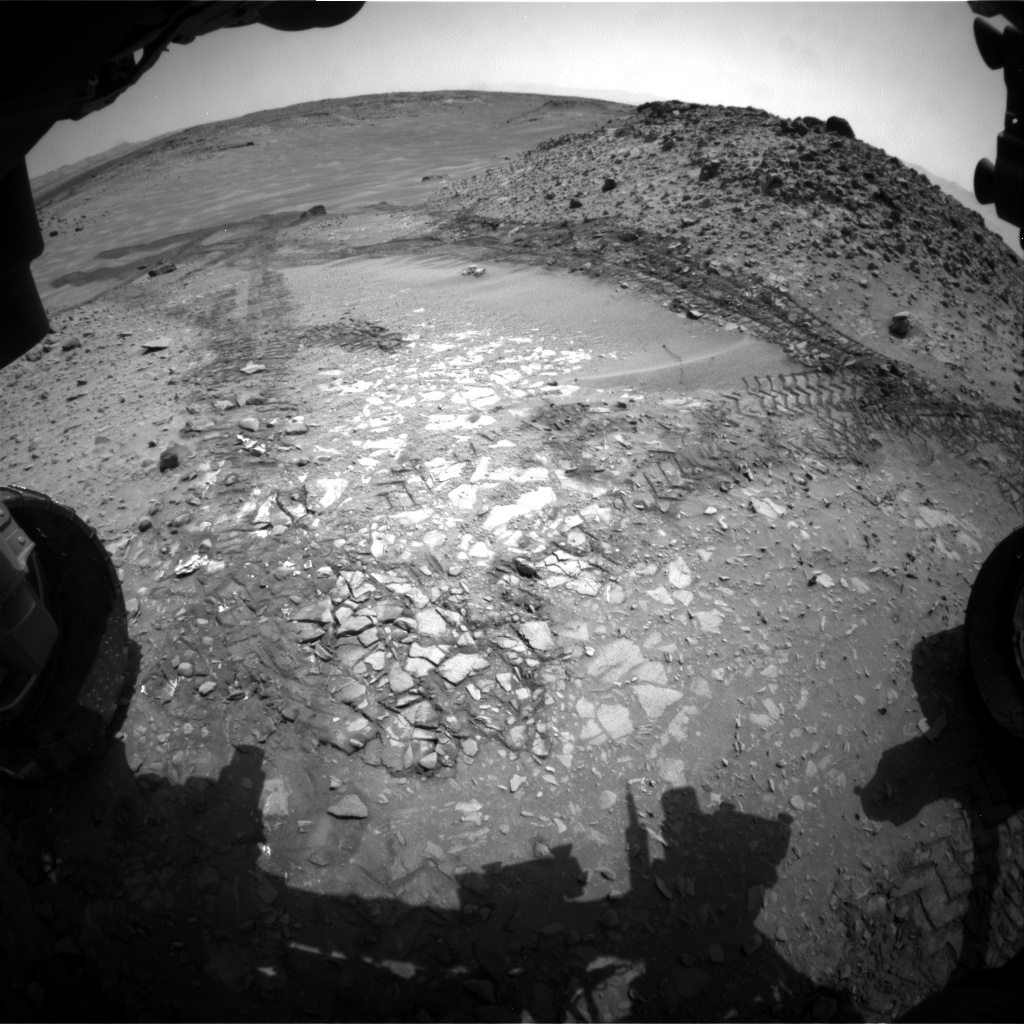

View Down ‘Hidden Valley’ Ramp at ‘Bonanza King’ on Mars

The pale rocks in the foreground of this fisheye image from NASA’s Curiosity Mars rover include the “Bonanza King” target under consideration to become the fourth rock drilled by the Mars Science Laboratory mission. No previous mission has collected sample material from the interior of rocks on Mars. Curiosity delivers the drilled rock powder into analytical laboratory instruments inside the rover.

Curiosity’s front Hazard Avoidance Camera (Hazcam), which has a very wide-angle lens, recorded this view on Aug. 14, 2014, during the 709th Martian day, or sol, of the rover’s work on Mars. The view faces southward, looking down a ramp at the northeastern end of sandy-floored “Hidden Valley.” Wheel tracks show where Curiosity drove into the valley, and back out again, earlier in August 2014. The largest of the individual flat rocks in the foreground are a few inches (several centimeters) across. For scale, the rover’s left front wheel, visible at left, is 20 inches (0.5 meter) in diameter.

A map showing Hidden Valley is at PIA18408.

NASA’s Jet Propulsion Laboratory, a division of the California Institute of Technology, Pasadena, manages the Mars Science Laboratory Project for NASA’s Science Mission Directorate, Washington. JPL designed and built the project’s Curiosity rover and the rover’s Navcam.

Credit: NASA/JPL-Caltech